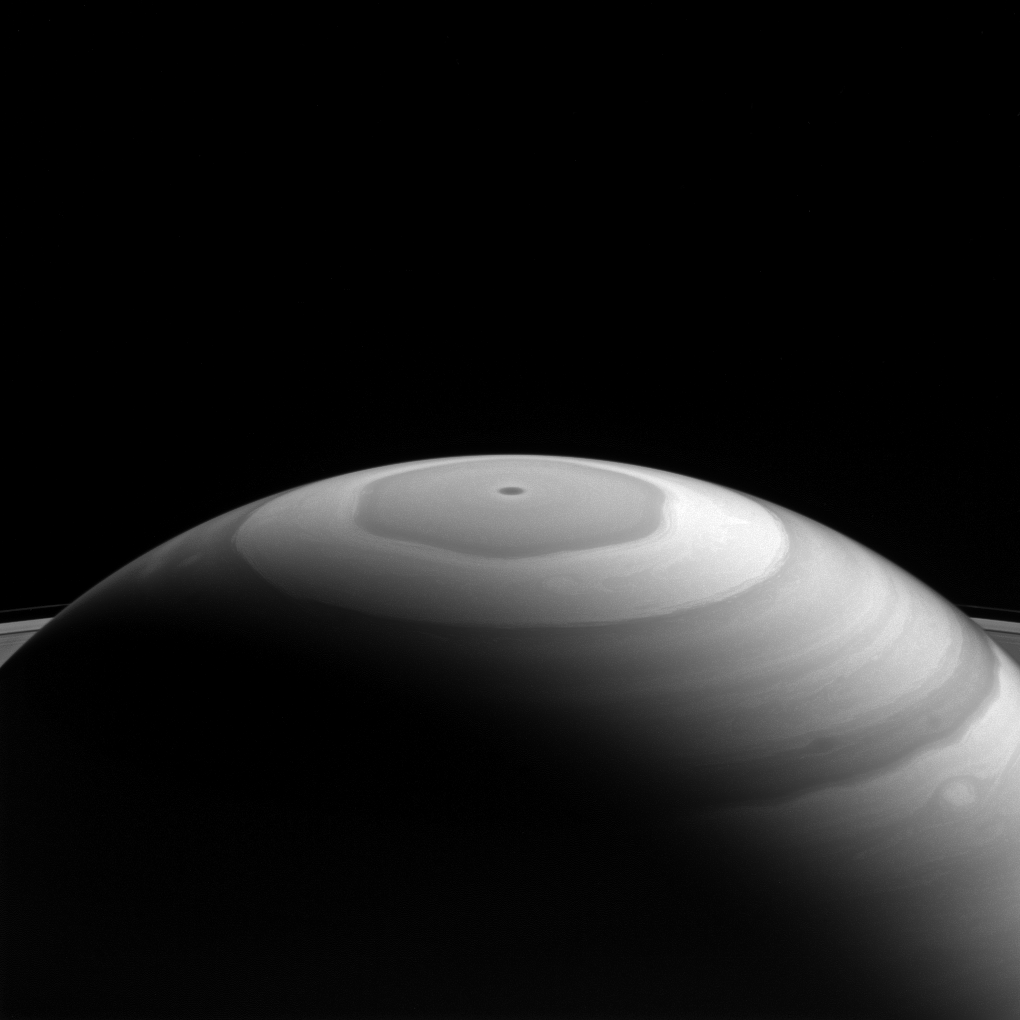

Saturn’s ‘Watercolor’ Swirls

Saturn’s north polar region displays its beautiful bands and swirls, which somewhat resemble the brushwork in a watercolor painting.

Each latitudinal band represents air flowing at different speeds, and clouds at different heights, compared to neighboring bands. Where they meet and flow past each other, the bands’ interactions produce many eddies and swirls.

The northern polar region of Saturn is dominated by the famous hexagon shape (see PIA11682) which itself circumscribes the northern polar vortex — seen as a dark spot at the planet’s pole in the above image– which is understood to the be eye of a hurricane-like storm (PIA14946).

This view looks toward the sunlit side of the rings from about 20 degrees above the ring plane. The image was taken with the Cassini spacecraft wide-angle camera on Sept. 5, 2016 using a spectral filter which preferentially admits wavelengths of near-infrared light centered at 728 nanometers.

The view was obtained at a distance of approximately 890,000 miles (1.4 million kilometers) from Saturn. Image scale is 53 miles (86 kilometers) per pixel.

The Cassini mission is a cooperative project of NASA, ESA (the European Space Agency) and the Italian Space Agency. The Jet Propulsion Laboratory, a division of the California Institute of Technology in Pasadena, manages the mission for NASA’s Science Mission Directorate, Washington. The Cassini orbiter and its two onboard cameras were designed, developed and assembled at JPL. The imaging operations center is based at the Space Science Institute in Boulder, Colorado.

Credit: NASA/JPL-Caltech/Space Science Institute